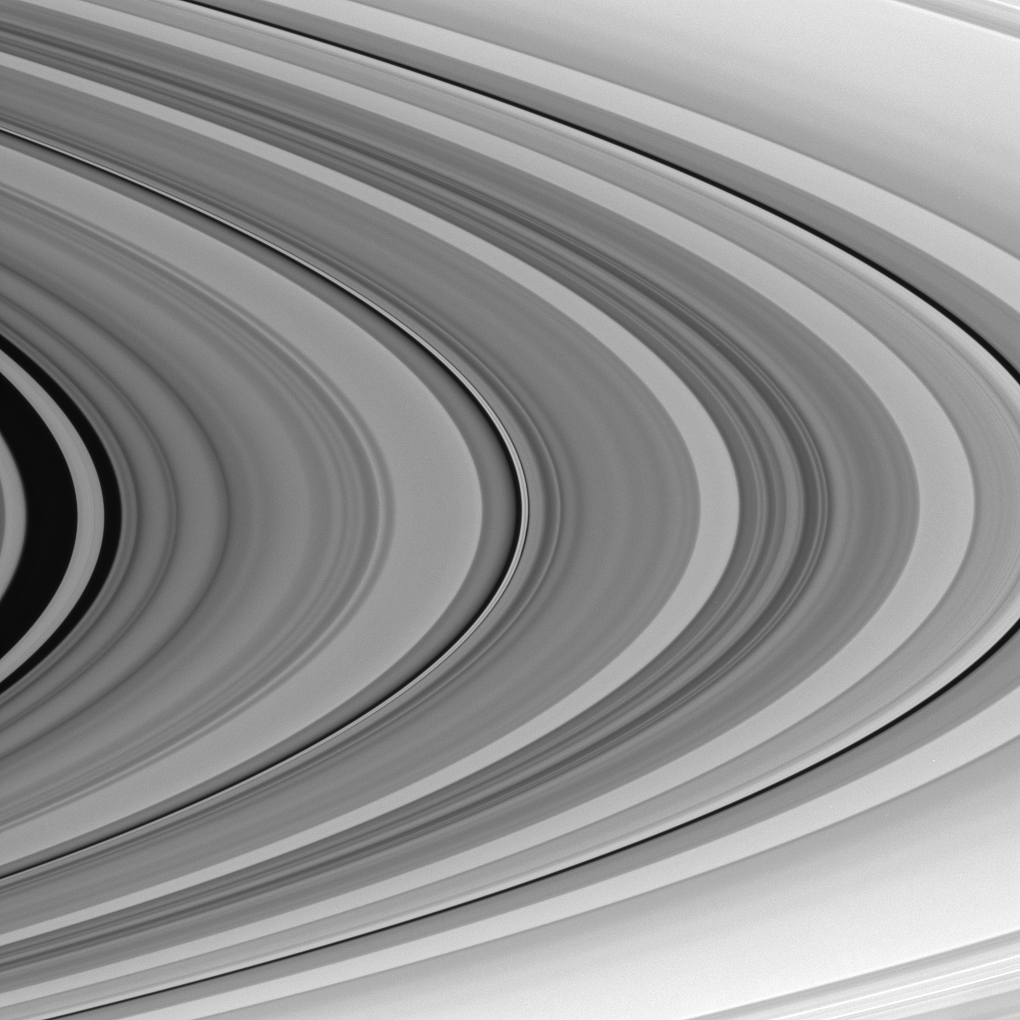

Saturn’s Outer C Ring

This view takes in the outer third of Saturn’s C ring—from the Maxwell Gap, at center left, to the C-ring edge at lower right.

For reference, see the labeled mosaic of the rings presented in PIA08389.

This view looks toward the sunlit side of the rings from about 4 degrees below the ringplane. The image was taken in visible light with the Cassini spacecraft narrow-angle camera on Nov. 17, 2007. The view was obtained at a distance of approximately 465,000 kilometers (289,000 miles) from Saturn. Image scale at the center of this view is 3 kilometers (2 miles) per pixel in the radial, or outward from Saturn, direction and 42 kilometers per pixel in the longitudinal, or around Saturn, direction.

The Cassini-Huygens mission is a cooperative project of NASA, the European Space Agency and the Italian Space Agency. The Jet Propulsion Laboratory, a division of the California Institute of Technology in Pasadena, manages the mission for NASA’s Science Mission Directorate, Washington, D.C. The Cassini orbiter and its two onboard cameras were designed, developed and assembled at JPL. The imaging operations center is based at the Space Science Institute in Boulder, Colo.

Credit: NASA/JPL/Space Science Institute